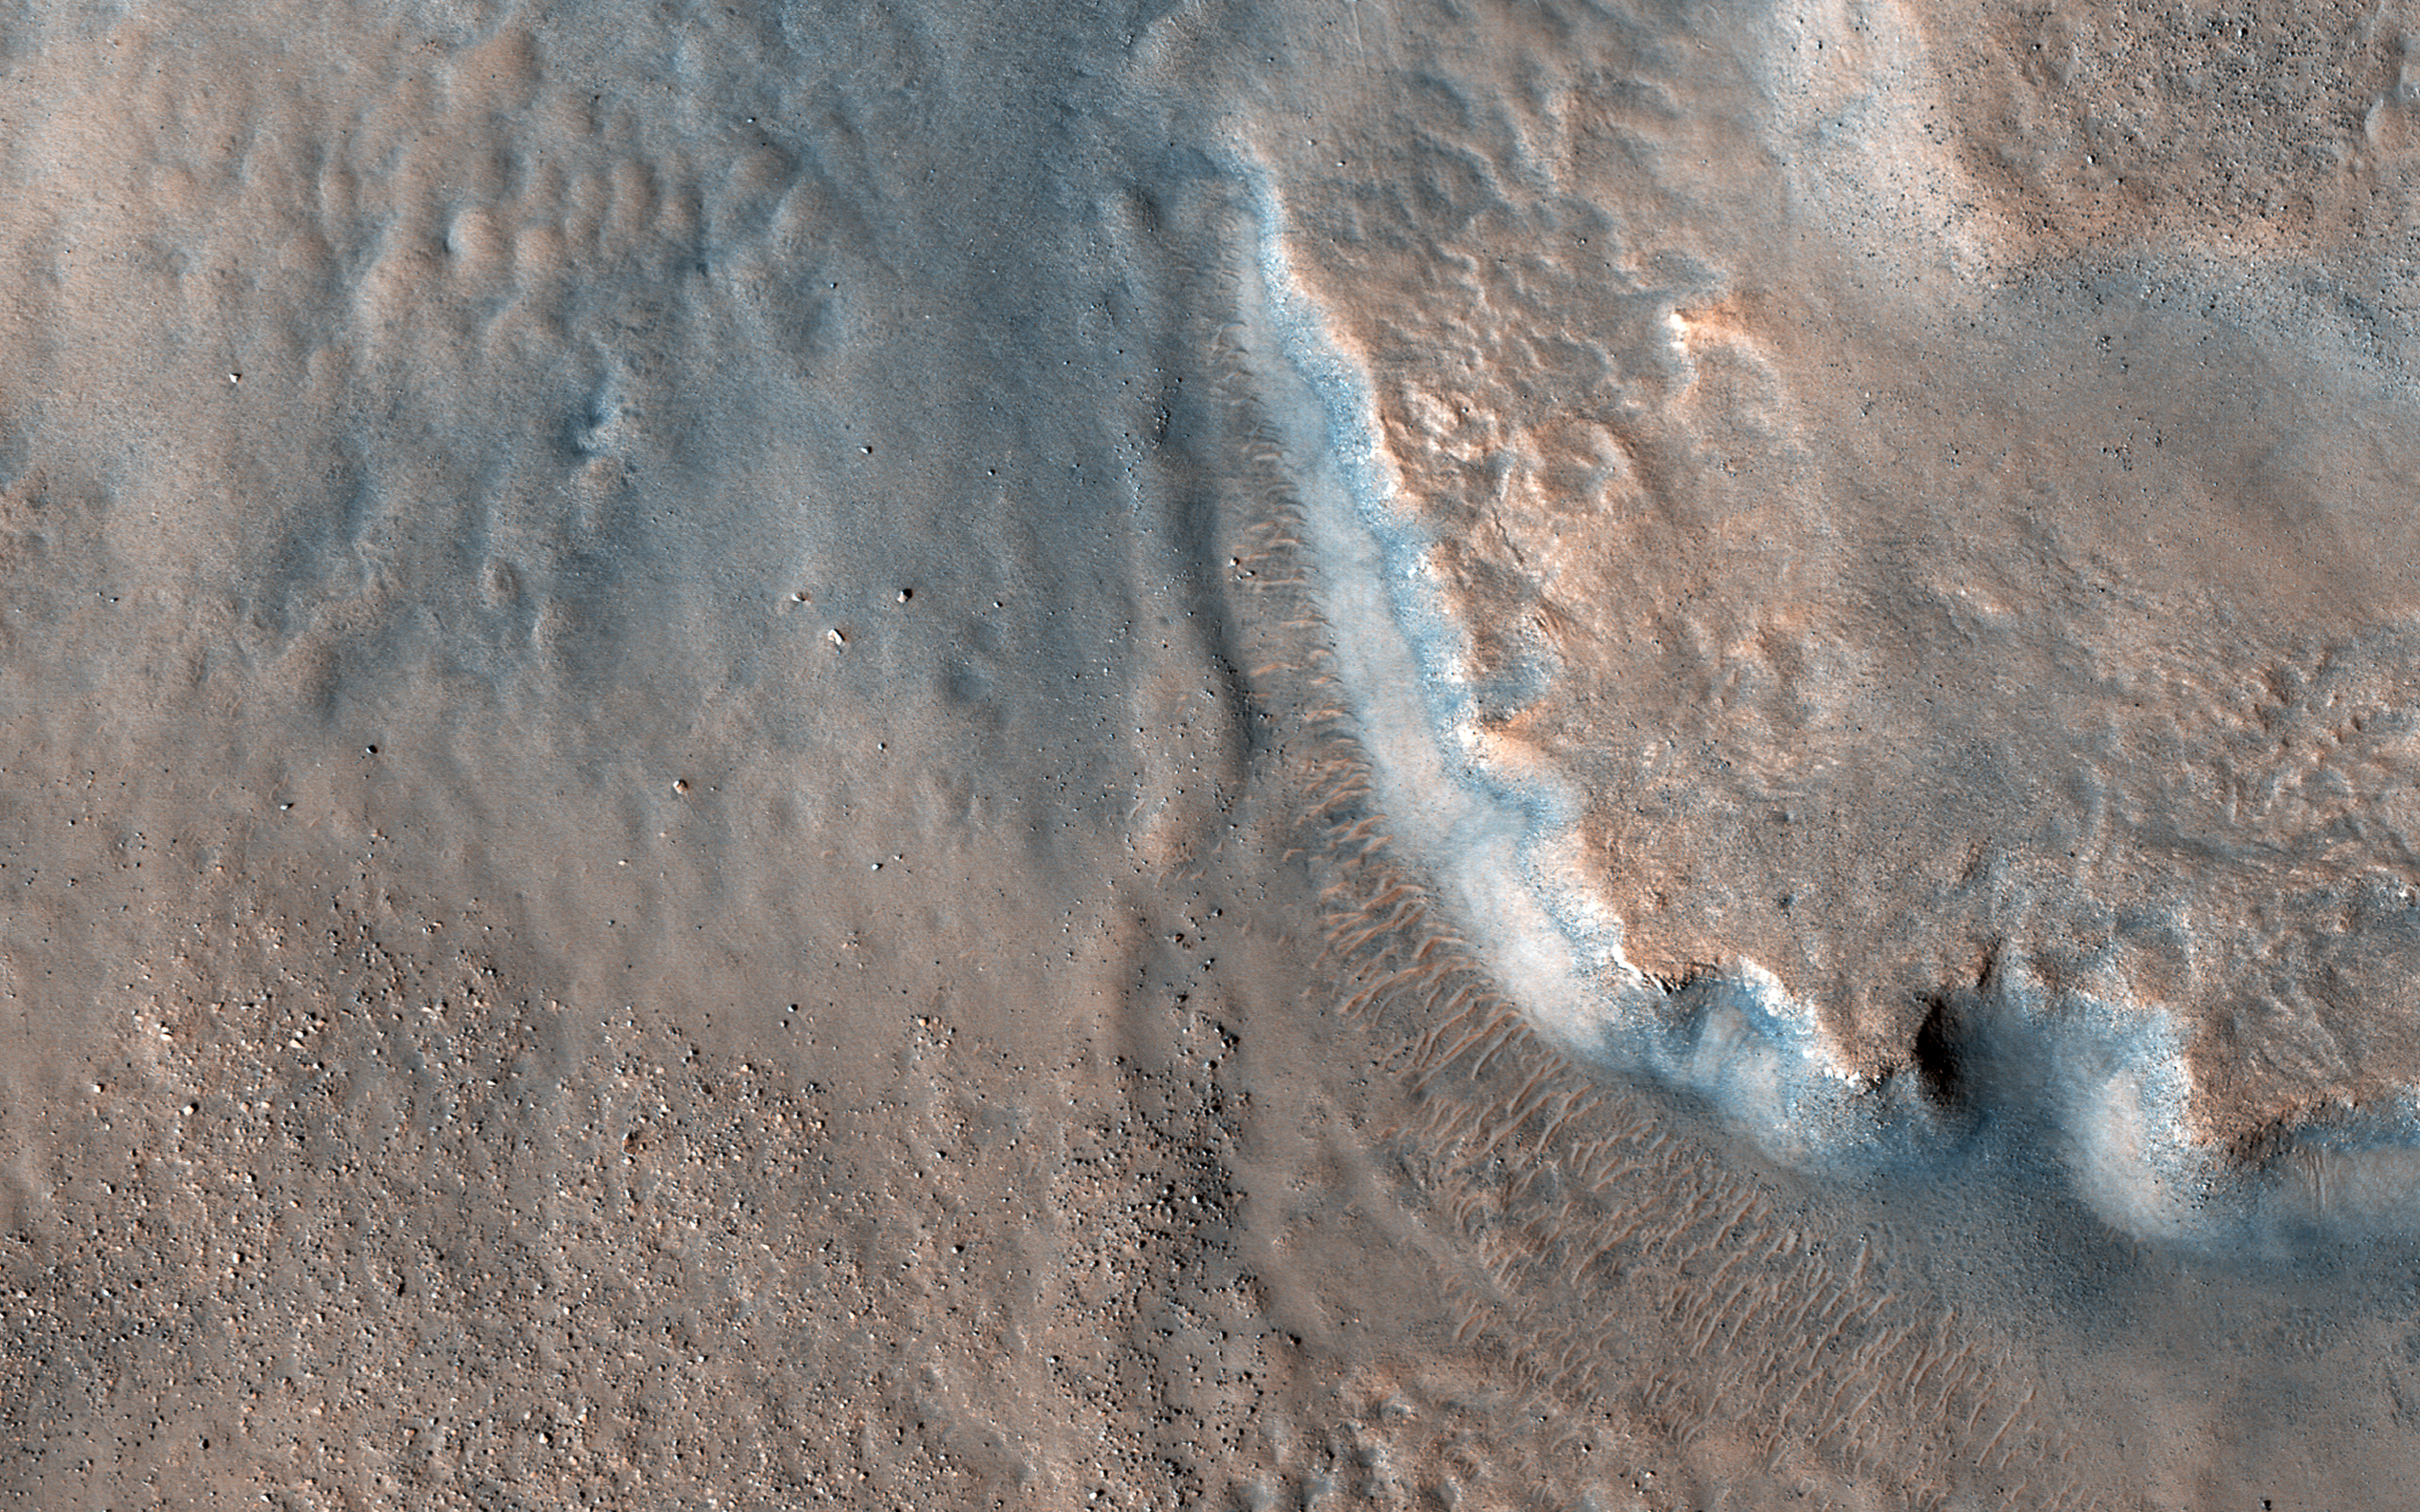

Fans and Valleys

This image acquired by NASA’s Mars Reconnaissance Orbiter on April 29, 2018, shows an impact crater approximately 23 kilometers across is home to fan-shaped deposits that extend from the rim and sit on the interior crater floor.

Thick beds with varying tone are exposed along the edge of the fan. Shallow valleys that carve into the smooth upland surfaces outside of the crater may provide clues regarding the formation of the deposits. Many boulder-sized blocks sit on the interior crater floor beyond the toe (distal edge) of the deposits.

This fan-hosting crater is located near the boundary between Tempe Terra and Acidalia Planitia in the Northern Hemisphere of Mars.

The map is projected here at a scale of 50 centimeters (19.7 inches) per pixel. [The original image scale is 60.4 centimeters (23.8 inches) per pixel (with 2 x 2 binning); objects on the order of 181 centimeters (63.4 inches) across are resolved.] North is up.

The University of Arizona, Tucson, operates HiRISE, which was built by Ball Aerospace & Technologies Corp., Boulder, Colorado. NASA’s Jet Propulsion Laboratory, a division of Caltech in Pasadena, California, manages the Mars Reconnaissance Orbiter Project for NASA’s Science Mission Directorate, Washington.

Credit: NASA/JPL-Caltech/Univ. of Arizona